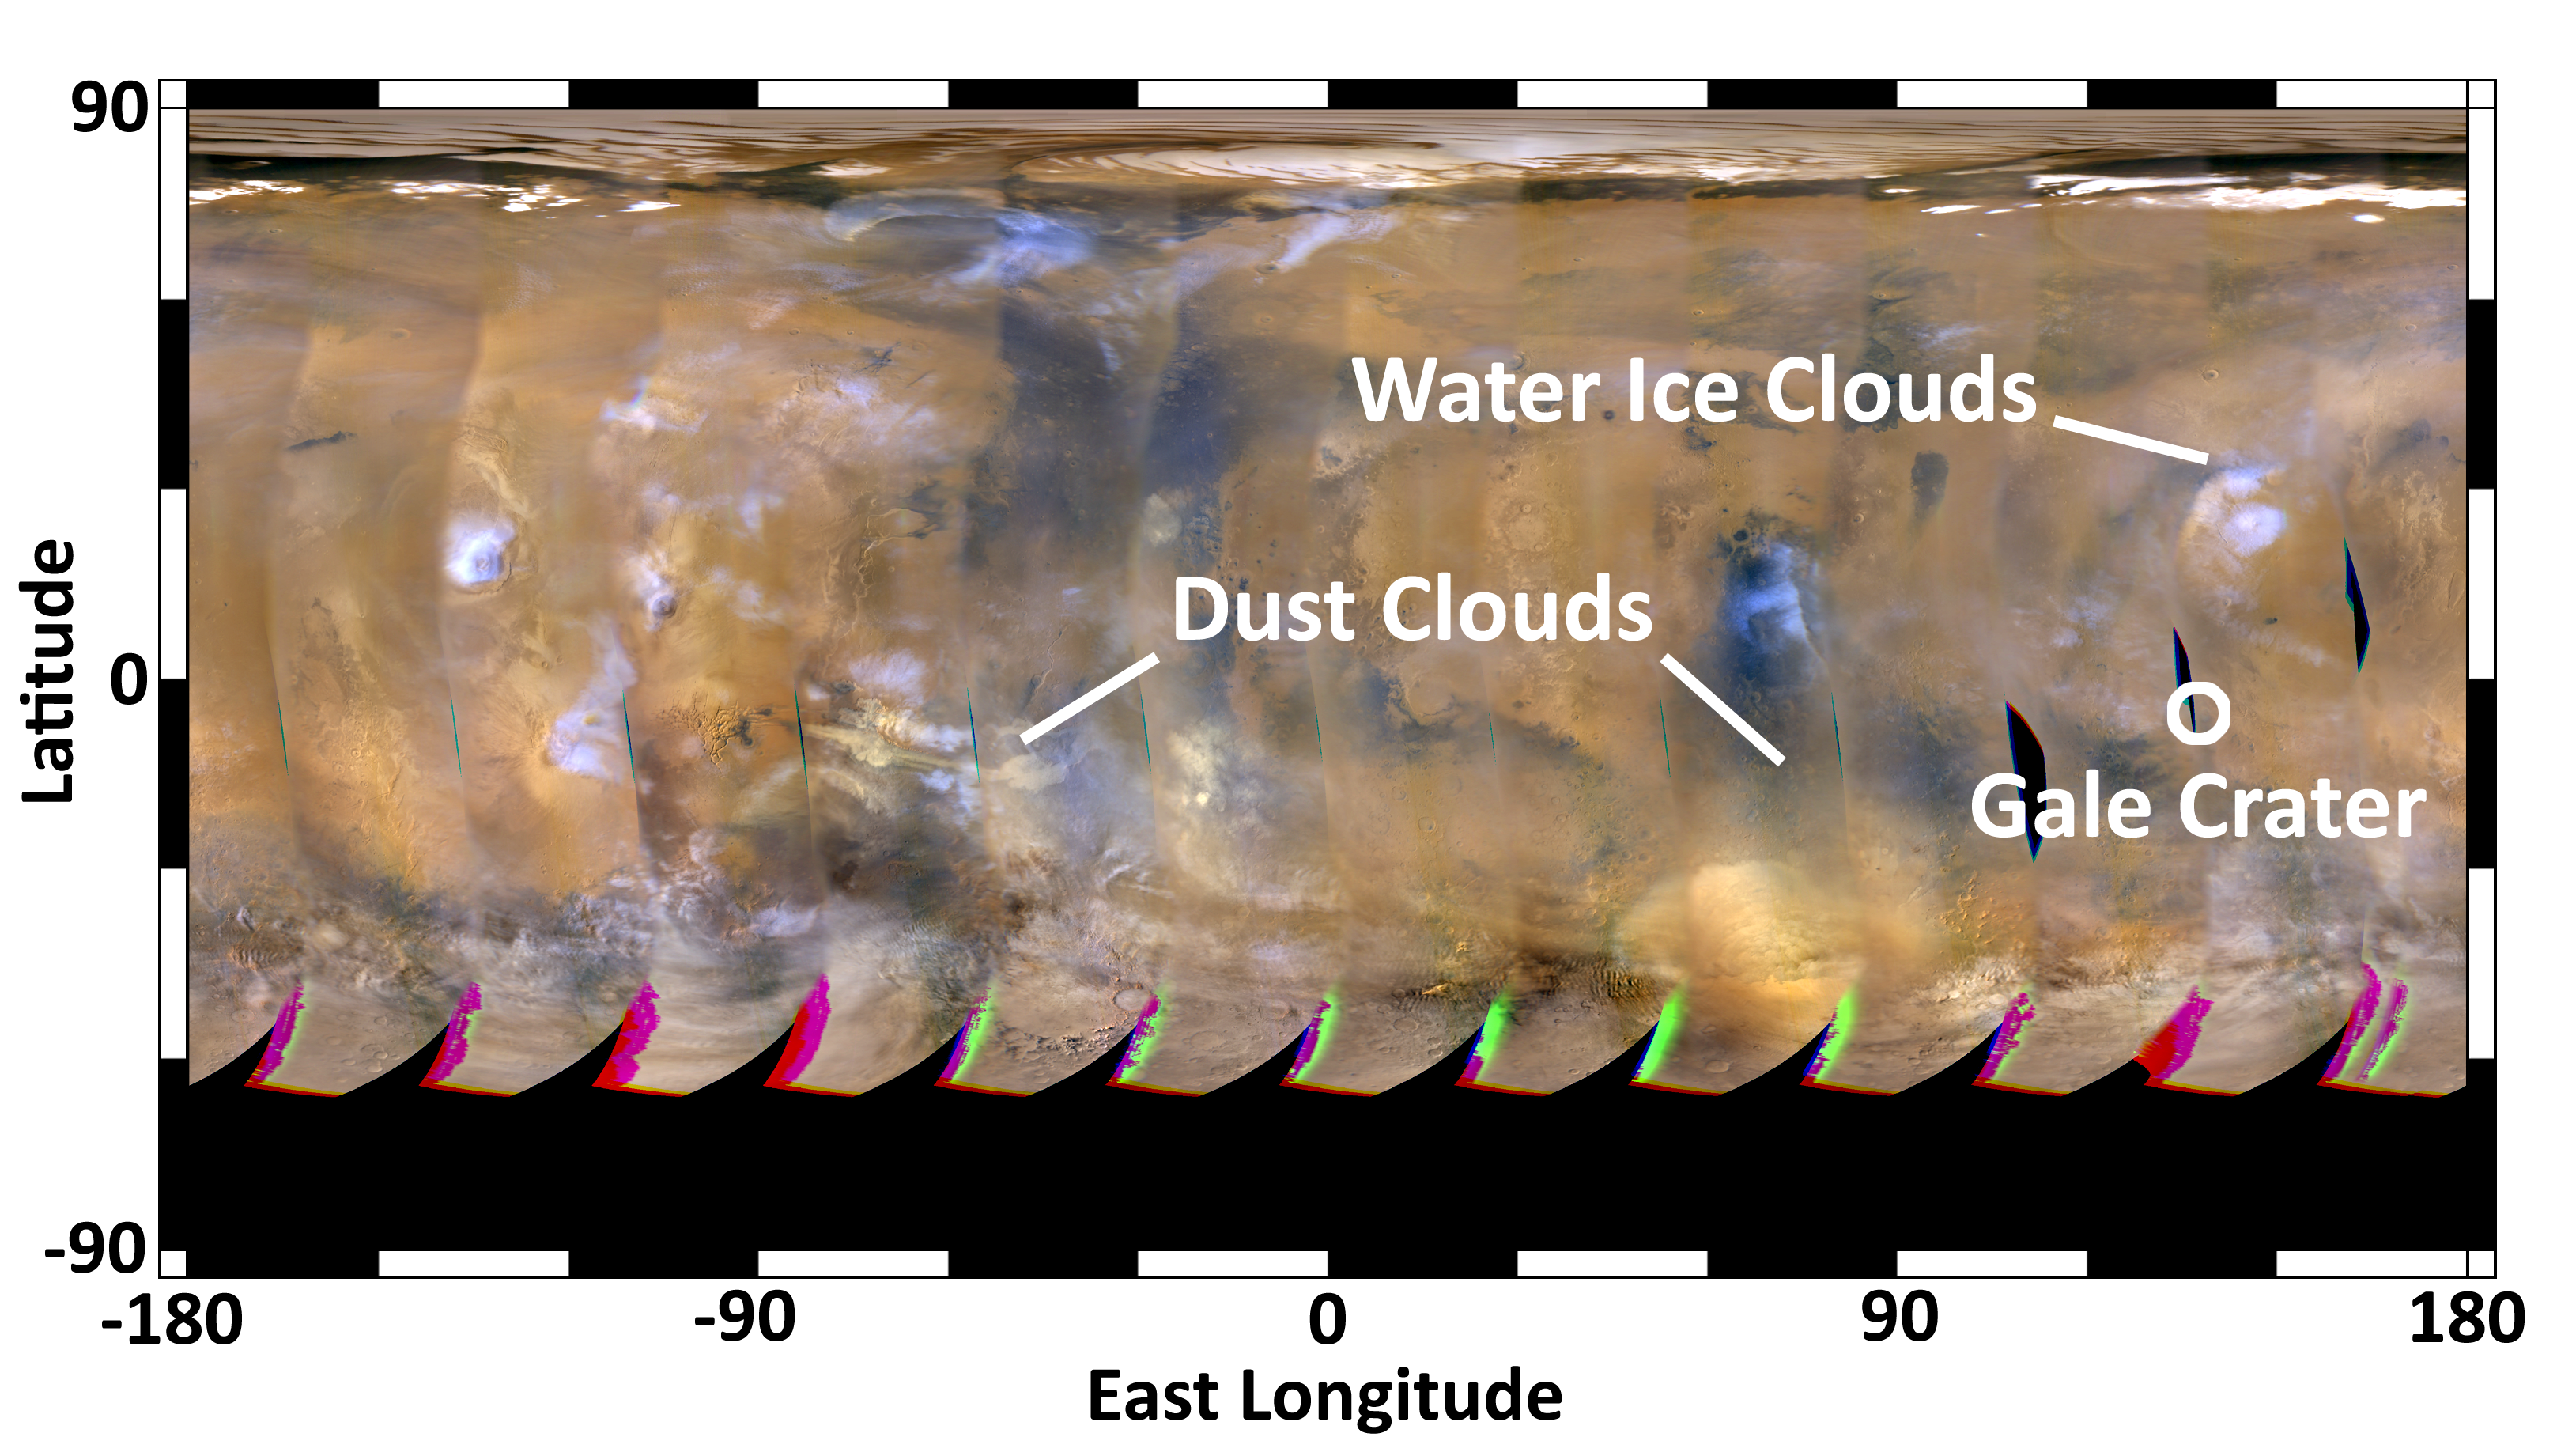

Mars Weather Map, Aug. 4, 2012

This global map of Mars was acquired on Aug. 4, 2012, by the Mars Color Imager instrument on NASA’s Mars Reconnaissance Orbiter. One global map is generated each day to forecast weather conditions for the entry, descent and landing of NASA’s Curiosity rover. The atmosphere is clear and seasonal around Gale Crater, in agreement with the computer models used to simulate Curiosity’s landing. The dust storm southwest of Gale Crater, first seen on July 31, changed into an inactive dust cloud on Aug. 2, and now has dispersed even further. Dust activity is picking up on the other side of the planet, as shown by the dust clouds marked on the left side of the map. None of these dust clouds will arrive at Gale Crater before Curiosity does.

The map is a rectangular projection of Mars (from 90 degrees latitude to minus 90 degrees latitude, and minus 180 degrees longitude to 180 degrees east longitude). The landing site is located on the right side of the map, near 137 degrees east longitude and 4.5 degrees south latitude. The map shows water ice clouds at equatorial latitudes that are typical for late southern winter, when Mars is farther from the sun. Small, short-lived dust storms are common at this time of year on Mars and were taken into account when Curiosity’s landing system was designed and tested. Larger and more long-lived dust storms are very rare at this time of year.

Credit: NASA/JPL-Caltech/MSSS